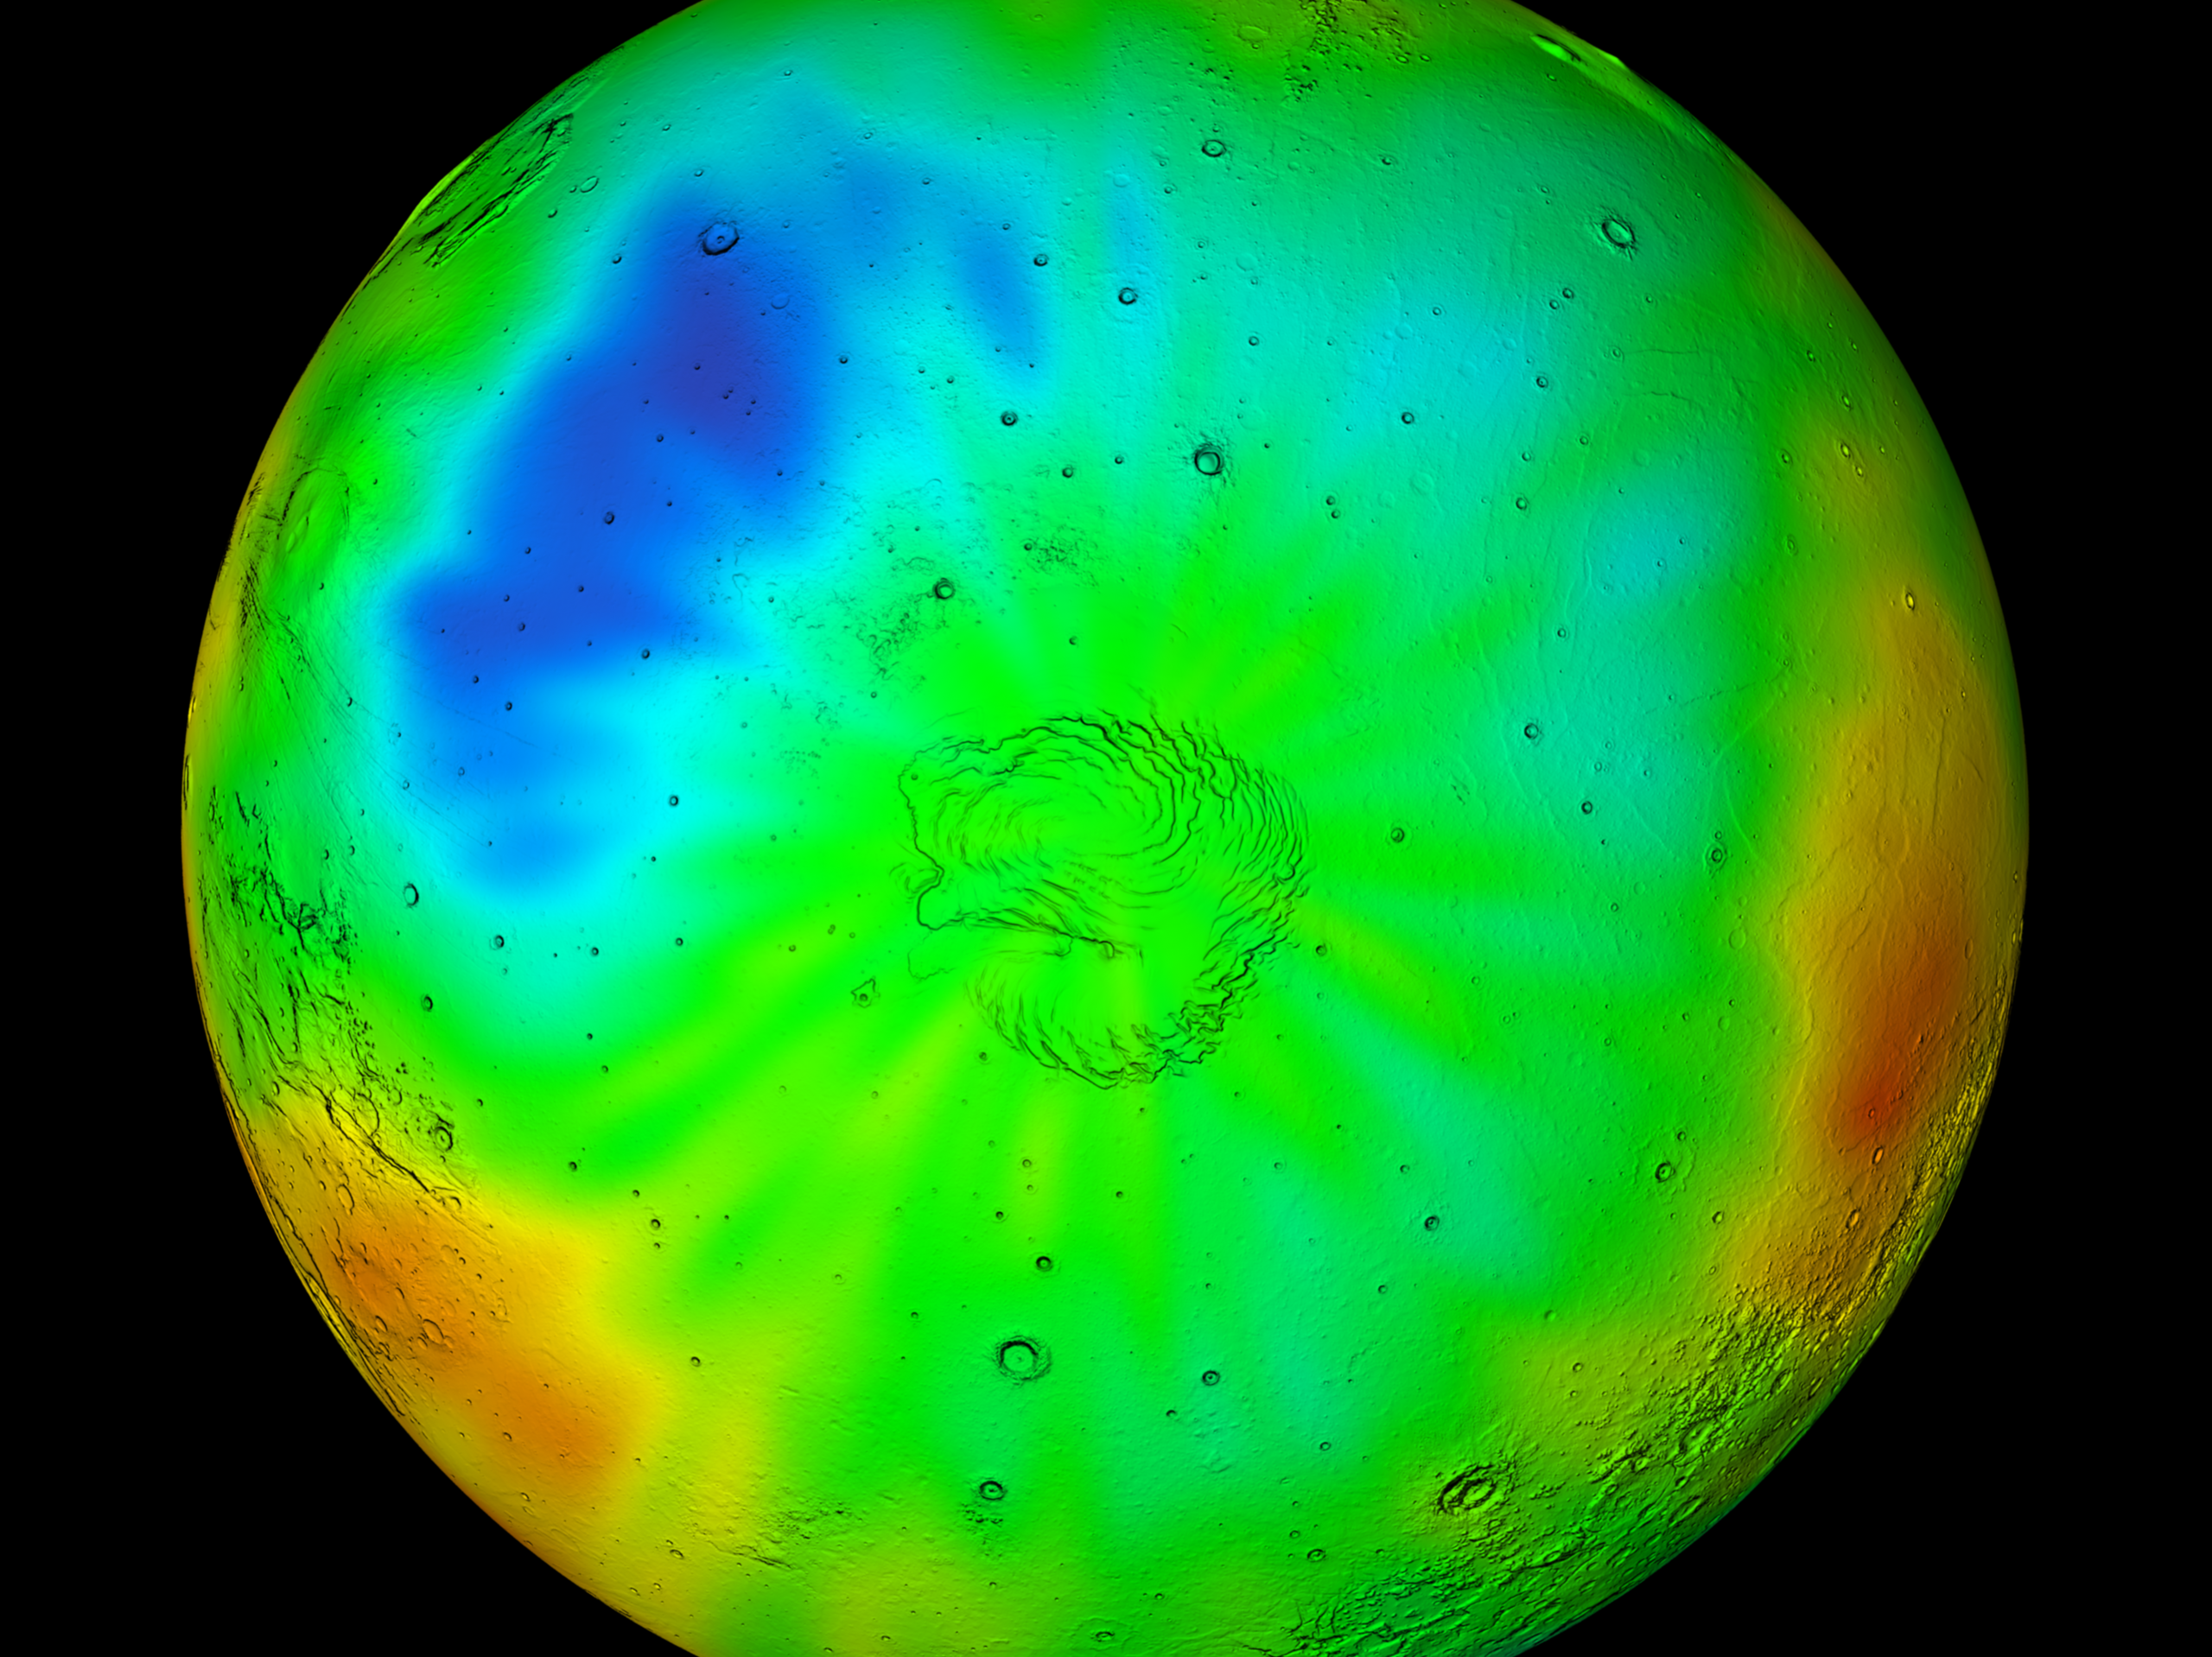

Winter in Mars’ North Polar Region

Observations by NASA’s 2001 Mars Odyssey spacecraft show a wintertime view of the north polar region of Mars in intermediate-energy, or epithermal, neutrons. The map is based on data acquired by the high-energy neutron detector, one of the instruments in Odyssey’s gamma-ray spectrometer suite. Soil enriched by hydrogen is indicated by the purple and deep blue colors on the map, which show a low intensity of epithermal neutrons. Progressively smaller amounts of hydrogen are shown in the colors light blue, green, yellow and red. The hydrogen is believed to be in the form of water ice. Much of the hydrogen is hidden at this time beneath a layer of carbon dioxide frost (dry ice). A shaded-relief rendition of topography is superimposed on this map for geographic reference.

NASA’s Jet Propulsion Laboratory manages the 2001 Mars Odyssey mission for NASA’s Office of Space Science, Washington, D.C. Investigators at Arizona State University in Tempe, the University of Arizona in Tucson, and NASA’s Johnson Space Center, Houston, operate the science instruments. The gamma-ray spectrometer was provided by the University of Arizona in collaboration with the Russian Aviation and Space Agency and Institute for Space Research (IKI), which provided the high-energy neutron detector, and the Los Alamos National Laboratory, New Mexico, which provided the neutron spectrometer. Lockheed Martin Astronautics, Denver, is the prime contractor for the project, and developed and built the orbiter. Mission operations are conducted jointly from Lockheed Martin and from JPL, a division of the California Institute of Technology in Pasadena.

Credit: NASA/JPL/GSFC/IKI